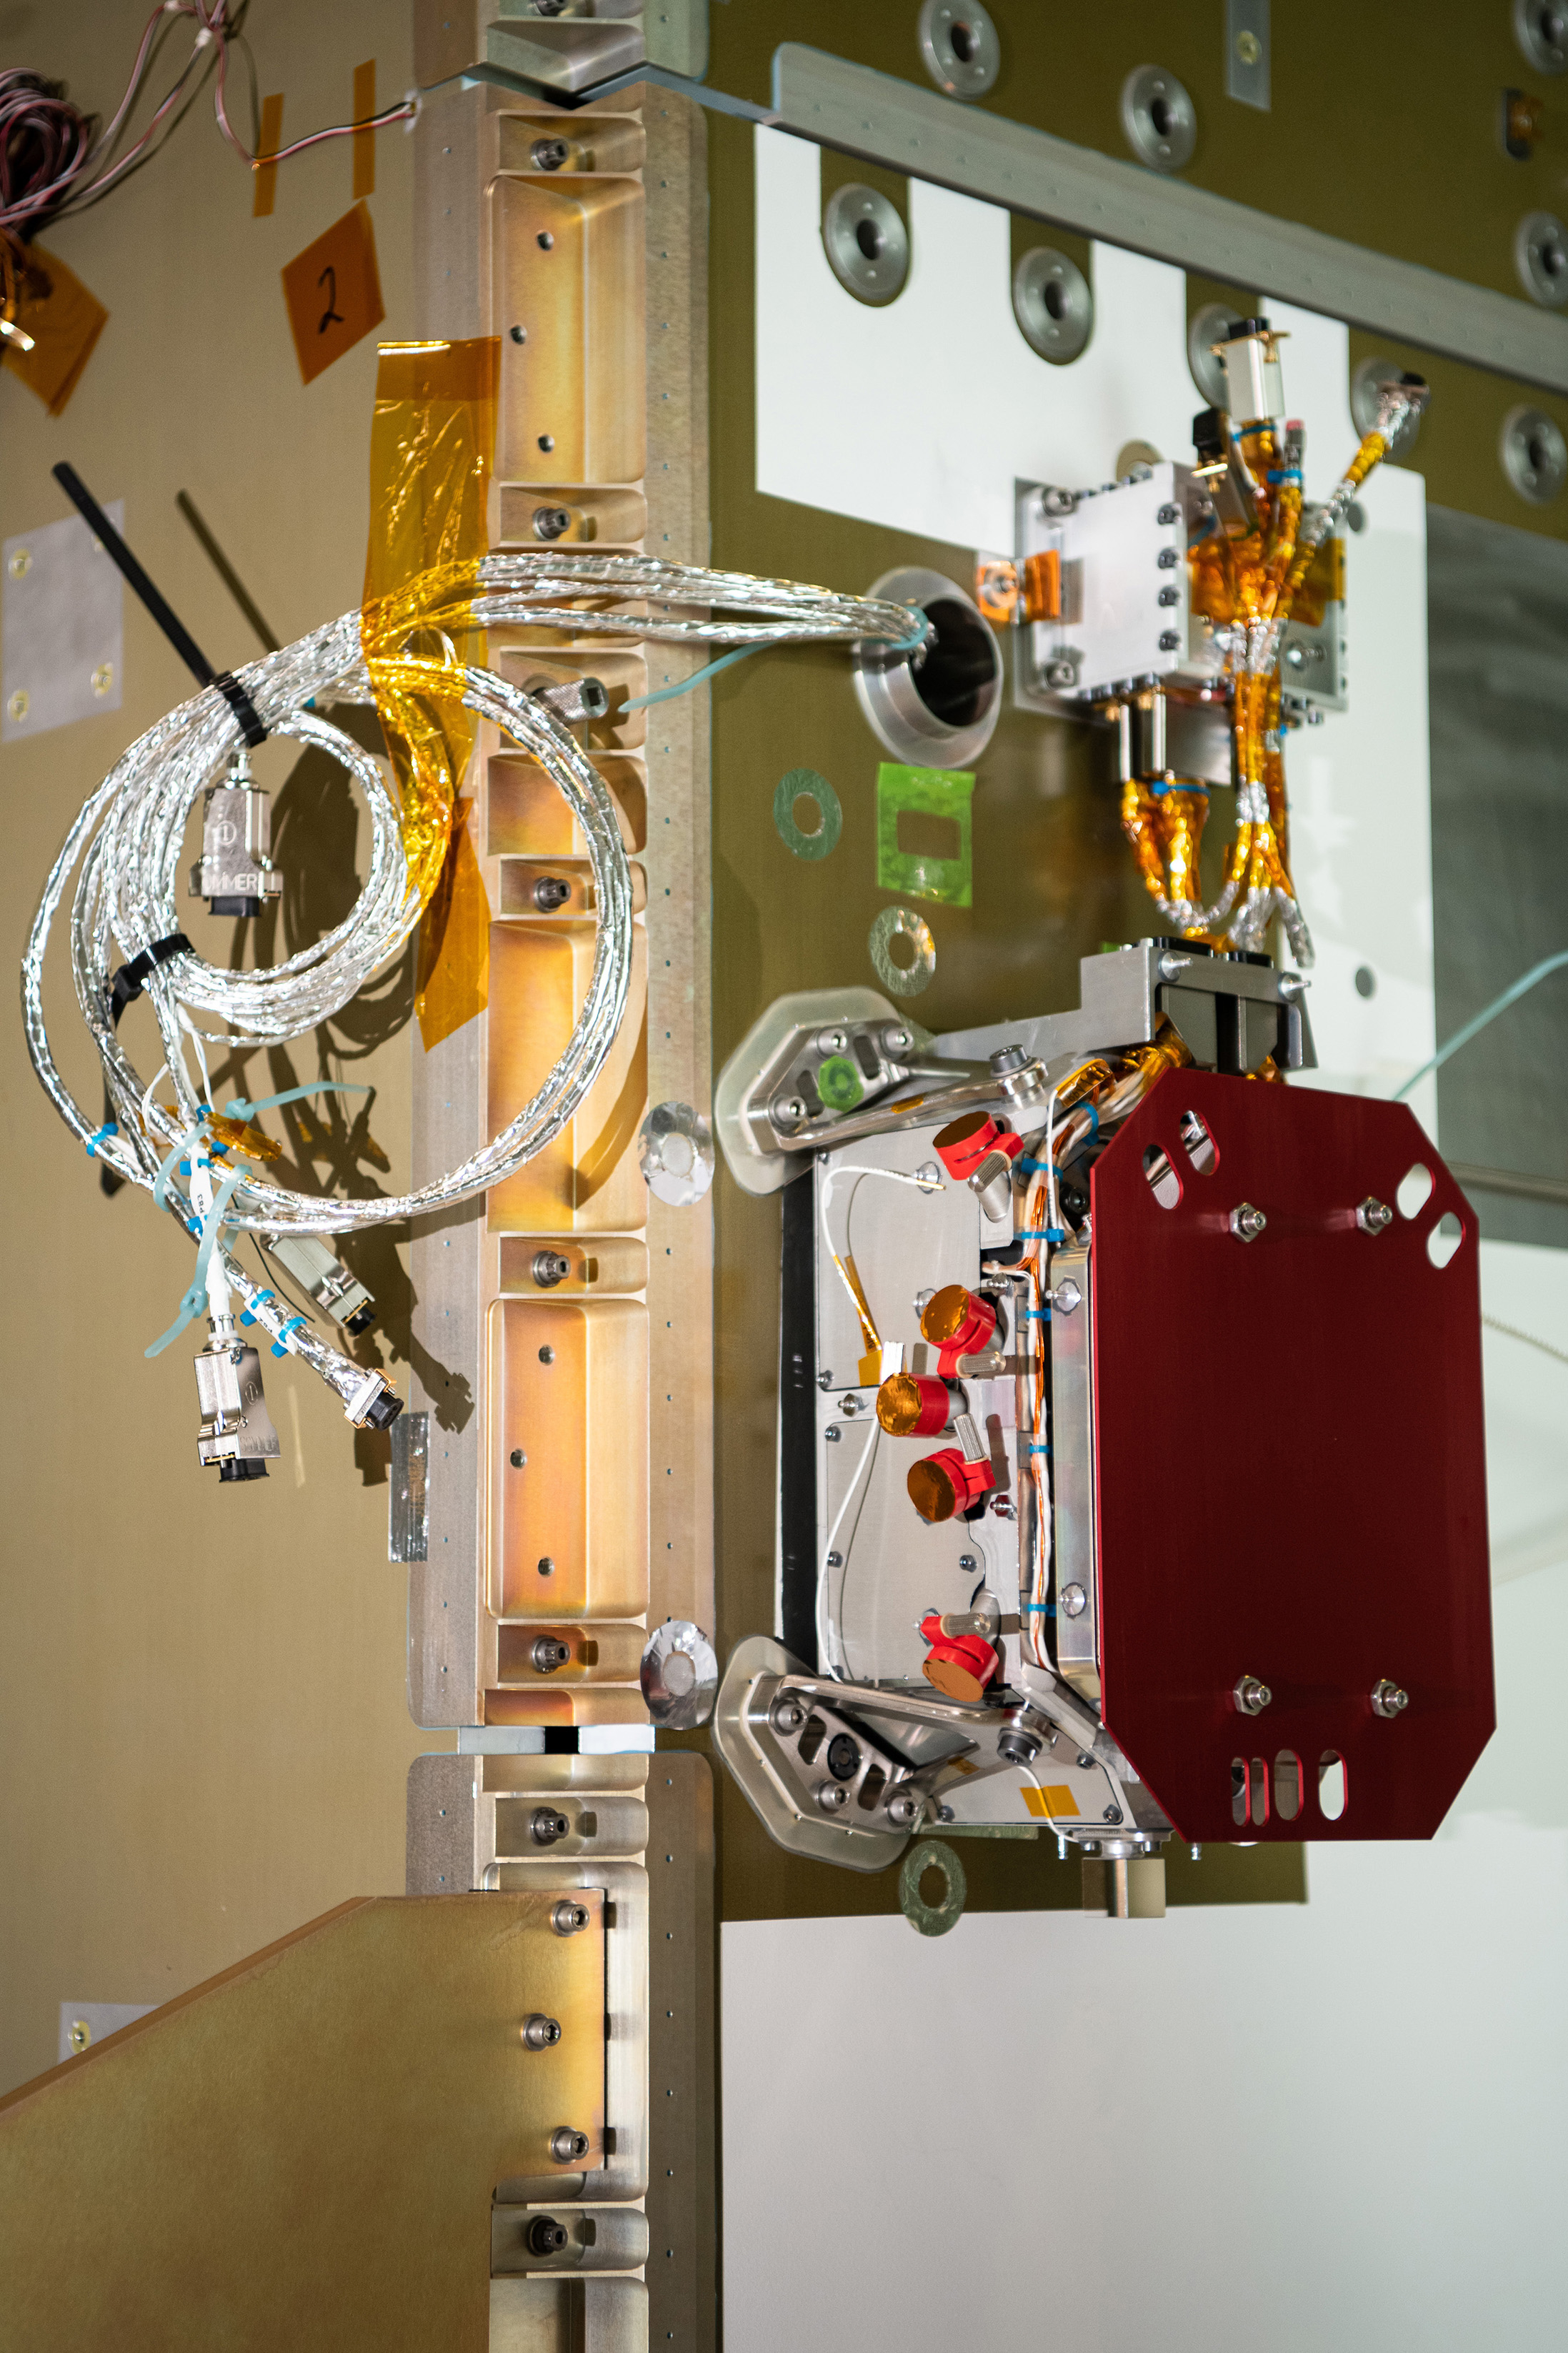

The SPEXone instrument after integration to the Plankton, Aerosol, Cloud, ocean Ecosystem (PACE) Observatory. SPEXone is one of three instruments on NASA's Plankton, Aerosol, Cloud, ocean Ecosystem (PACE) observatory and has been developed by a Dutch consortium consisting of SRON Netherlands Institute for Space Research and Airbus Defence and Space Netherlands, supported by opto-mechanical expertise from TNO. SRON and Airbus DS NL are responsible for the design, manufacturing and testing of the instrument. The scientific lead is in the hands of SRON. SPEXone is a public-private initiative, funded by the Netherlands Space Office (NSO), the Netherlands Organization of Scientific Research (NWO), SRON and Airbus DS NL.

Credit: NASA / Denny Henry